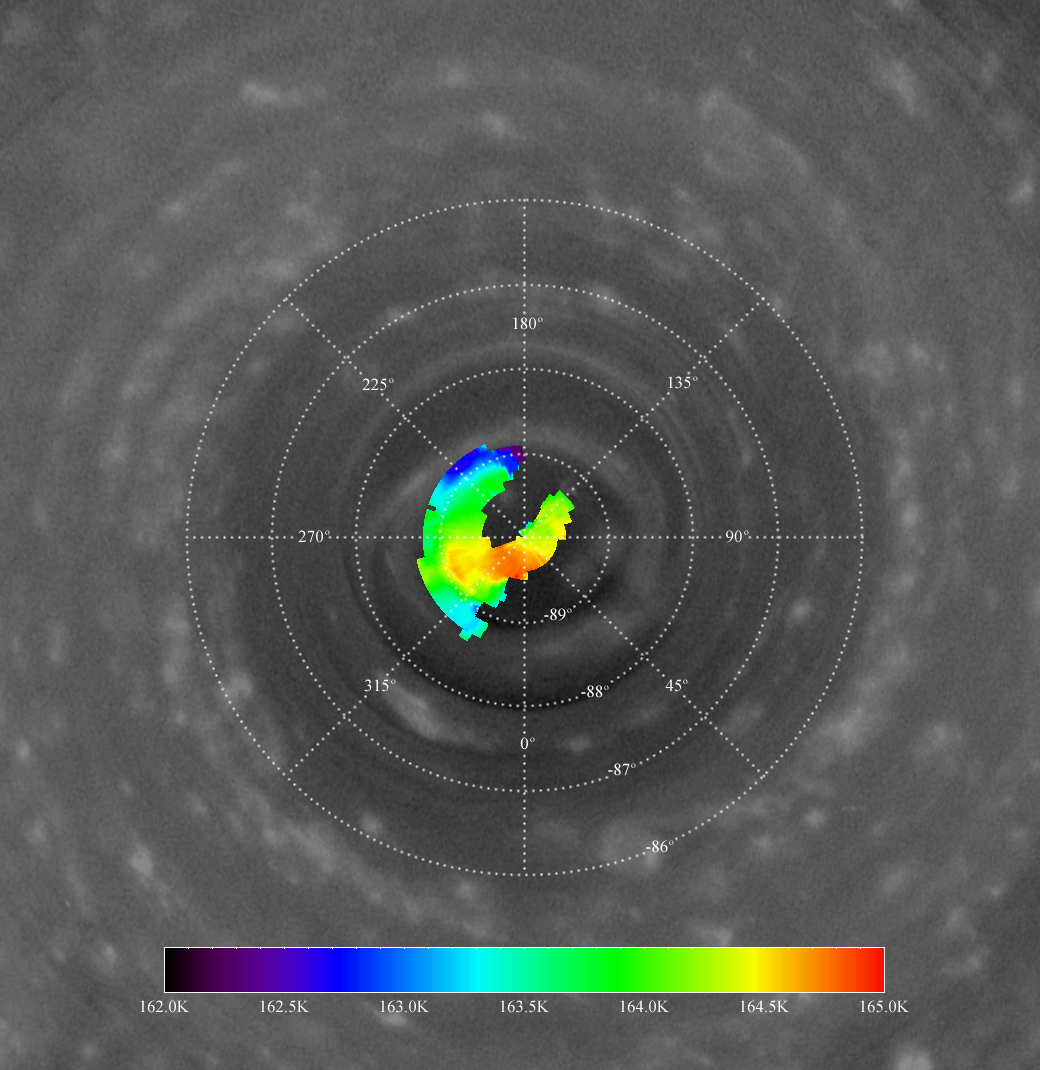

The Hole at the Pole

The Cassini data presented in this view appear to confirm a region of warm atmospheric descent into the eye of a hurricane-like storm locked to Saturn’s south pole. The view shows temperature data from the Cassini spacecraft composite infrared spectrometer overlaid onto an image from the imaging science subsystem wide-angle camera.

The composite infrared spectrometer data refer to a depth in Saturn’s upper stratosphere where the pressure is 0.5 millibars (324 kilometers above the 1-bar level), a region higher than that imaged by the imaging camera and visual and infrared spectrometer during the same observation period. The composite infrared spectrometer data show a very small hot spot over the pole, similar in size to the “eye” of the storm seen in the imaging science subsystem images. See also PIA08332 and PIA08333 for related images.

The color scale at the bottom indicates the temperature in Kelvin corresponding to the colors of the temperature map. Numbers on the grid correspond to lines of latitude and longitude on the planet.

Infrared images taken through the Keck I telescope by ground-based observers had previously shown the south polar spot to be warm. Cassini’s composite infrared spectrometer has confirmed this with higher resolution temperature maps of the area (like the map displayed here) and sees a temperature increase of about 2 Kelvin (4 degrees Fahrenheit) at the pole.

The temperatures are in the stratosphere and higher up than the clouds seen by the Cassini imaging and visual and infrared mapping spectrometer instruments, but they suggest that the atmosphere sinks over the south pole. Because the pressure increases with depth, the descending atmosphere compresses and heats up. The warmer temperatures over the south pole also indicate that the vortex winds are decaying with height in the stratosphere.

The descent implied by the temperatures nicely supports the lower cloud altitudes observed by the imaging camera and visual and infrared spectrometer instruments at the pole.

The image and atmospheric data were acquired on Oct. 11, 2006, when Cassini was approximately 340,000 kilometers (210,000 miles) from Saturn. The wide-angle camera image was taken using a spectral filter sensitive to wavelengths of infrared light centered at 752 nanometers. The image has been contrast enhanced using digital image processing techniques. The unprocessed image shows an oblique view toward the pole, and was reprojected to show the planet from a perspective directly over the south pole. Scale in the original image was about 17 kilometers (11 miles) per pixel.

The Cassini-Huygens mission is a cooperative project of NASA, the European Space Agency and the Italian Space Agency. The Jet Propulsion Laboratory, a division of the California Institute of Technology in Pasadena, manages the mission for NASA’s Science Mission Directorate, Washington, D.C. The Cassini orbiter and its two onboard cameras were designed, developed and assembled at JPL. The imaging operations center is based at the Space Science Institute in Boulder, Colo. The composite infrared spectrometer team is based at NASA’s Goddard Space Flight Center, Greenbelt, Md.

Credit: NASA/JPL/Space Science Institute/GSFC